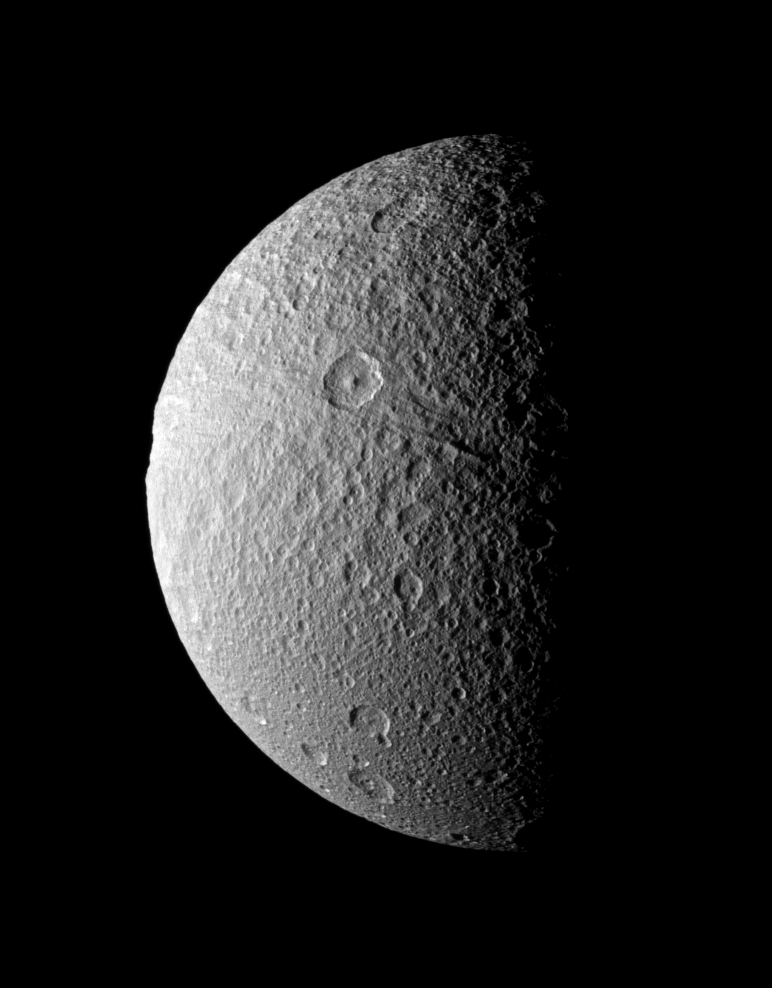

A Bite Out of the Moon

Ithaca Chasma, an enormous rift that stretches more than 1,000 kilometers (620 miles) from north to south across the face of Tethys, seemingly takes a bite out of the moon’s limb in this image from the Cassini spacecraft.

The canyon runs from the shadow of night in the north, across the crater Telemachus, and on to the southern limb of the moon. (North on Tethys is up and 16 degrees to the right in this image.)

Impact craters obliterate the canyon’s older tectonic features and attest to the rift’s great age.

A dramatic close-up of the rift can be seen from a 2005 flyby of the moon. (See PIA07734).

The image was taken in visible light with the Cassini spacecraft narrow-angle camera on Dec. 9, 2008 at a distance of approximately 245,000 kilometers (152,000 miles) from Tethys and at a Sun-Tethys-spacecraft, or phase, angle of 84 degrees. Image scale is about 1 kilometer per pixel.

The Cassini-Huygens mission is a cooperative project of NASA, the European Space Agency and the Italian Space Agency. The Jet Propulsion Laboratory, a division of the California Institute of Technology in Pasadena, manages the mission for NASA’s Science Mission Directorate, Washington, D.C. The Cassini orbiter and its two onboard cameras were designed, developed and assembled at JPL. The imaging operations center is based at the Space Science Institute in Boulder, Colo.

Credit: NASA/JPL/Space Science Institute